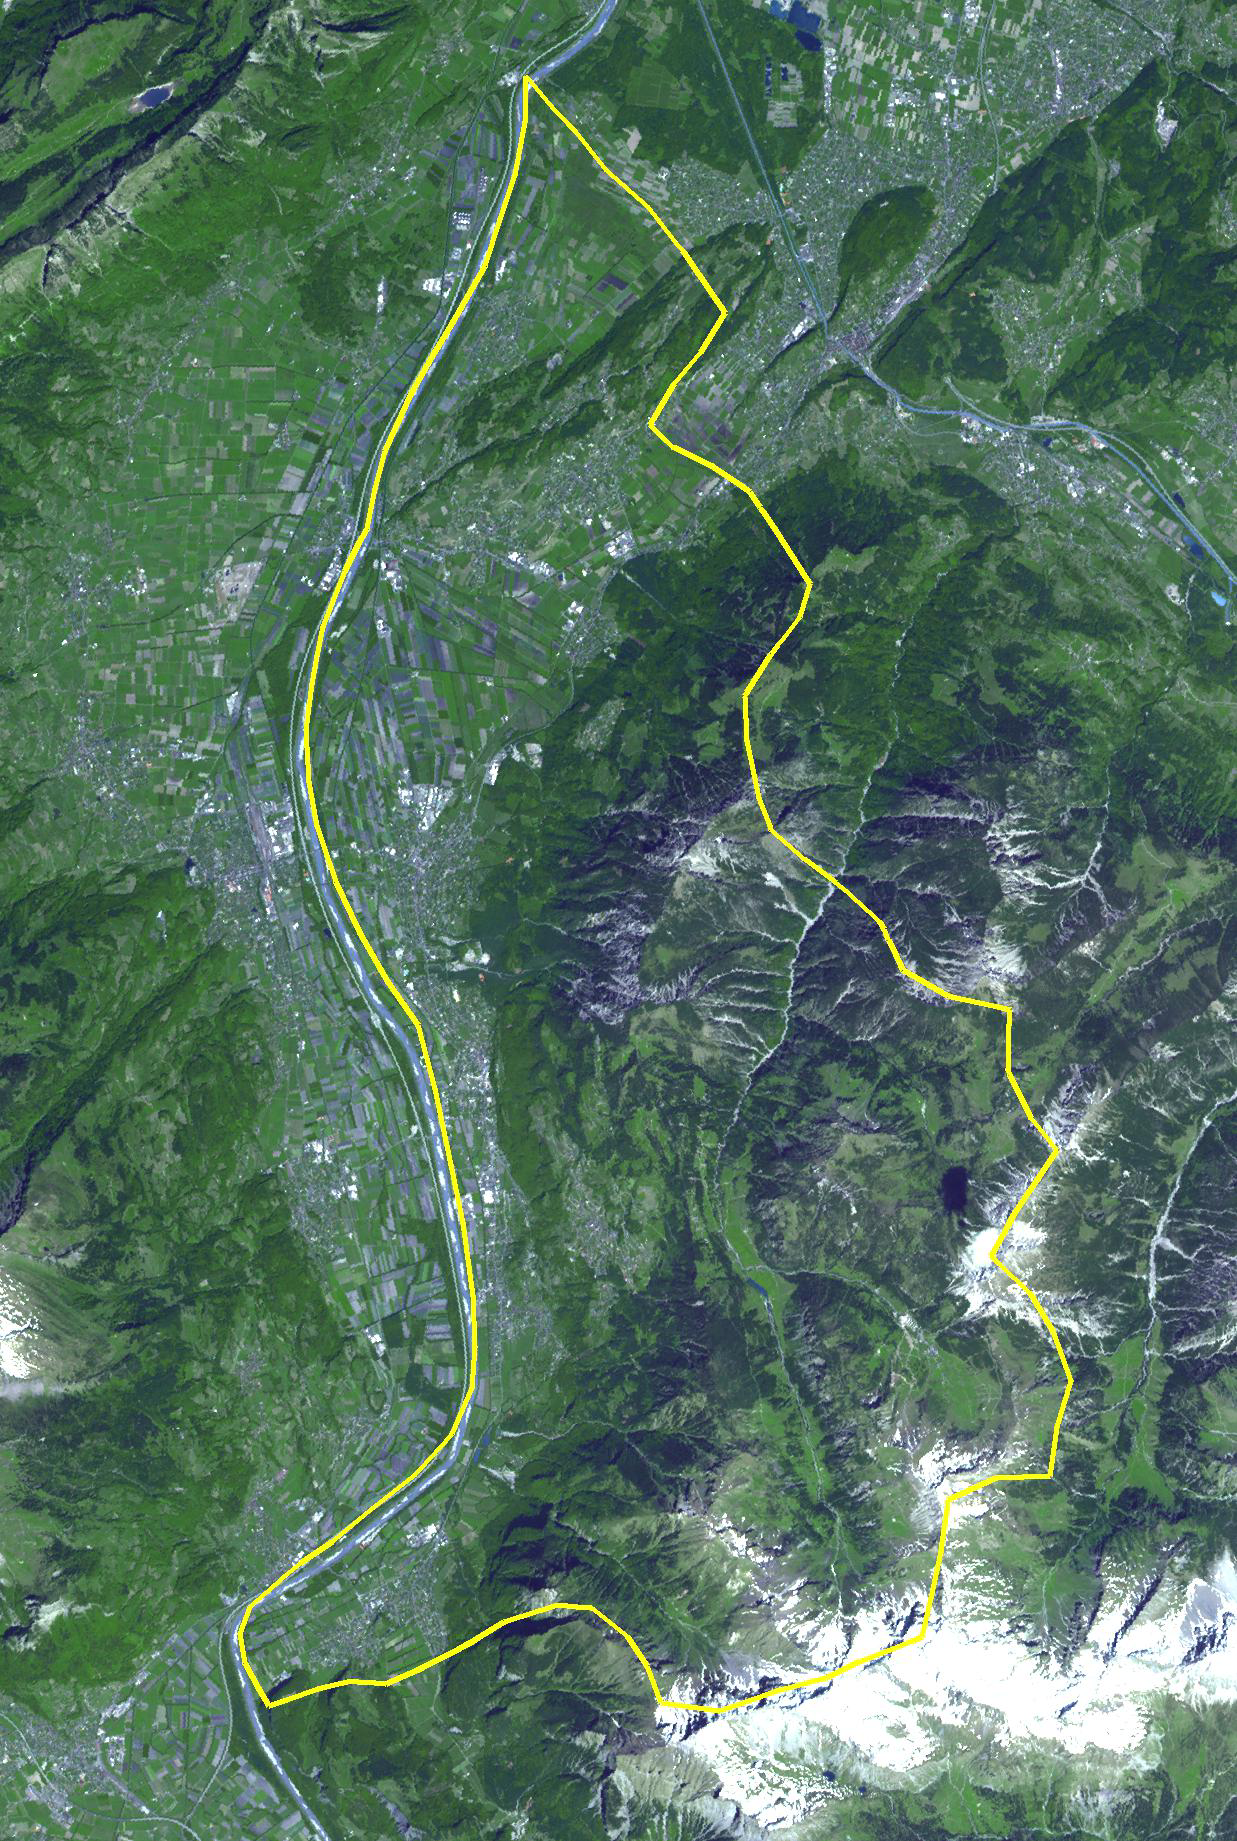

Principality of Liechtenstein

The Principality of Liechtenstein is a landlocked alpine country between Austria and Switzerland. It has an area of 160 square kilometers, and a population of about 35,000. It is ruled by a parliamentary democracy under a constitutional monarchy, headed by the Prince of Liechtenstein. Despite its limited natural resources, Liechtenstein is one of the few countries in the world with more registered companies than citizens. The country is a large producer of ceramics and is the world’s largest producer of false teeth (Wickipedia). The image was acquired May 21, 2007, covers an area of 18.5 x 27.6 km, and is located at 47.1 degrees north latitude, 9.5 degrees east longitude.

With its 14 spectral bands from the visible to the thermal infrared wavelength region and its high spatial resolution of 15 to 90 meters (about 50 to 300 feet), ASTER images Earth to map and monitor the changing surface of our planet. ASTER is one of five Earth-observing instruments launched Dec. 18, 1999, on Terra. The instrument was built by Japan’s Ministry of Economy, Trade and Industry. A joint U.S./Japan science team is responsible for validation and calibration of the instrument and data products.

The broad spectral coverage and high spectral resolution of ASTER provides scientists in numerous disciplines with critical information for surface mapping and monitoring of dynamic conditions and temporal change. Example applications are: monitoring glacial advances and retreats; monitoring potentially active volcanoes; identifying crop stress; determining cloud morphology and physical properties; wetlands evaluation; thermal pollution monitoring; coral reef degradation; surface temperature mapping of soils and geology; and measuring surface heat balance.

The U.S. science team is located at NASA’s Jet Propulsion Laboratory, Pasadena, Calif. The Terra mission is part of NASA’s Science Mission Directorate, Washington, D.C.

Credit: NASA/GSFC/METI/ERSDAC/JAROS, and U.S./Japan ASTER Science Team